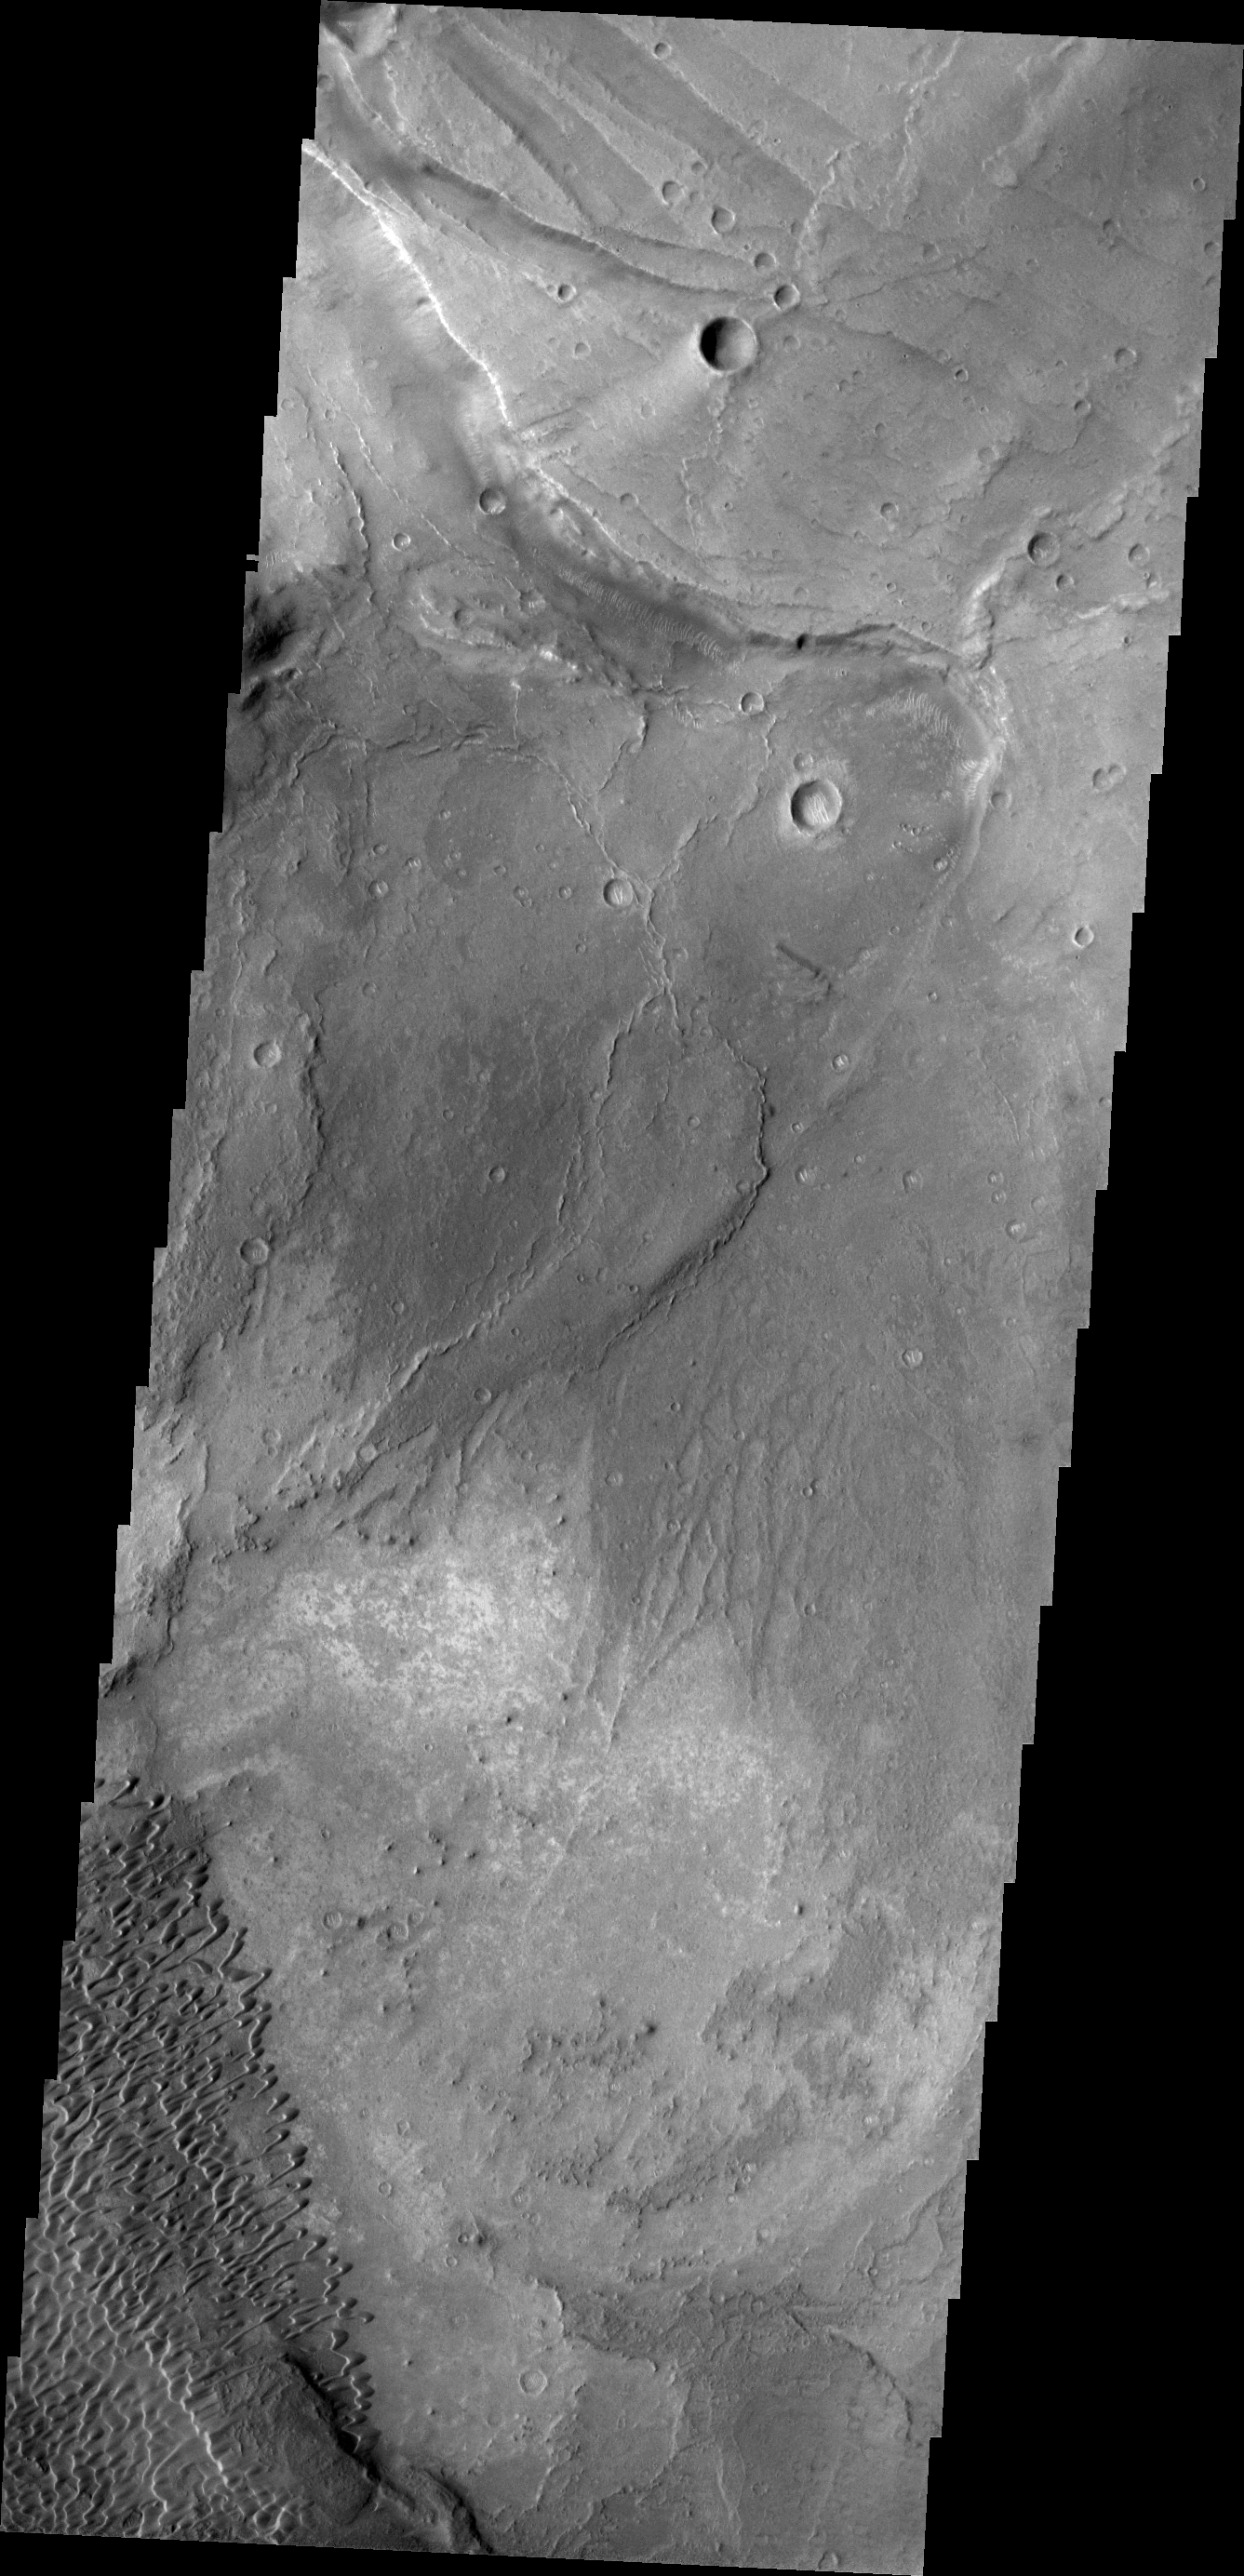

Investigating Mars: Nili and Meroe Paterae

This image shows part of the Nili Patera dune field. High resolution imaging by other spacecraft has revealed that the dunes in this region are moving. Winds are blowing the dunes across a rough surface of regional volcanic lava flows. The paterae are calderas on the volcanic complex called Syrtis Major Planum. Dunes are found in both Nili and Meroe Paterae and in the region between the two calderas.

The Odyssey spacecraft has spent over 15 years in orbit around Mars, circling the planet more than 69000 times. It holds the record for longest working spacecraft at Mars. THEMIS, the IR/VIS camera system, has collected data for the entire mission and provides images covering all seasons and lighting conditions. Over the years many features of interest have received repeated imaging, building up a suite of images covering the entire feature. From the deepest chasma to the tallest volcano, individual dunes inside craters and dune fields that encircle the north pole, channels carved by water and lava, and a variety of other feature, THEMIS has imaged them all. For the next several months the image of the day will focus on the Tharsis volcanoes, the various chasmata of Valles Marineris, and the major dunes fields. We hope you enjoy these images!

Credit: NASA/JPL-Caltech/ASU